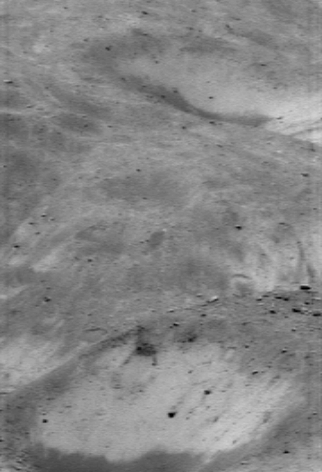

A Lacework Surface

With the Sun high in Eros’ sky, shadows disappear and bright surface features stand out. In this picture taken by NEAR Shoemaker on July 19, 2000, from an orbital altitude of 36 kilometers (22 miles), the Sun is nearly overhead. The steep local slopes are hard to see without shadows, but the lacework of bright and dark regolith is at its most conspicuous. The image shows a region about 800 meters (2,600 feet) across. The smallest visible rocks are about 6 meters (19 feet) across.

Built and managed by The Johns Hopkins University Applied Physics Laboratory, Laurel, Maryland, NEAR was the first spacecraft launched in NASA’s Discovery Program of low-cost, small-scale planetary missions. See the NEAR web page at http://near.jhuapl.edu/ for more details.

Credit: NASA/JPL/JHUAPL